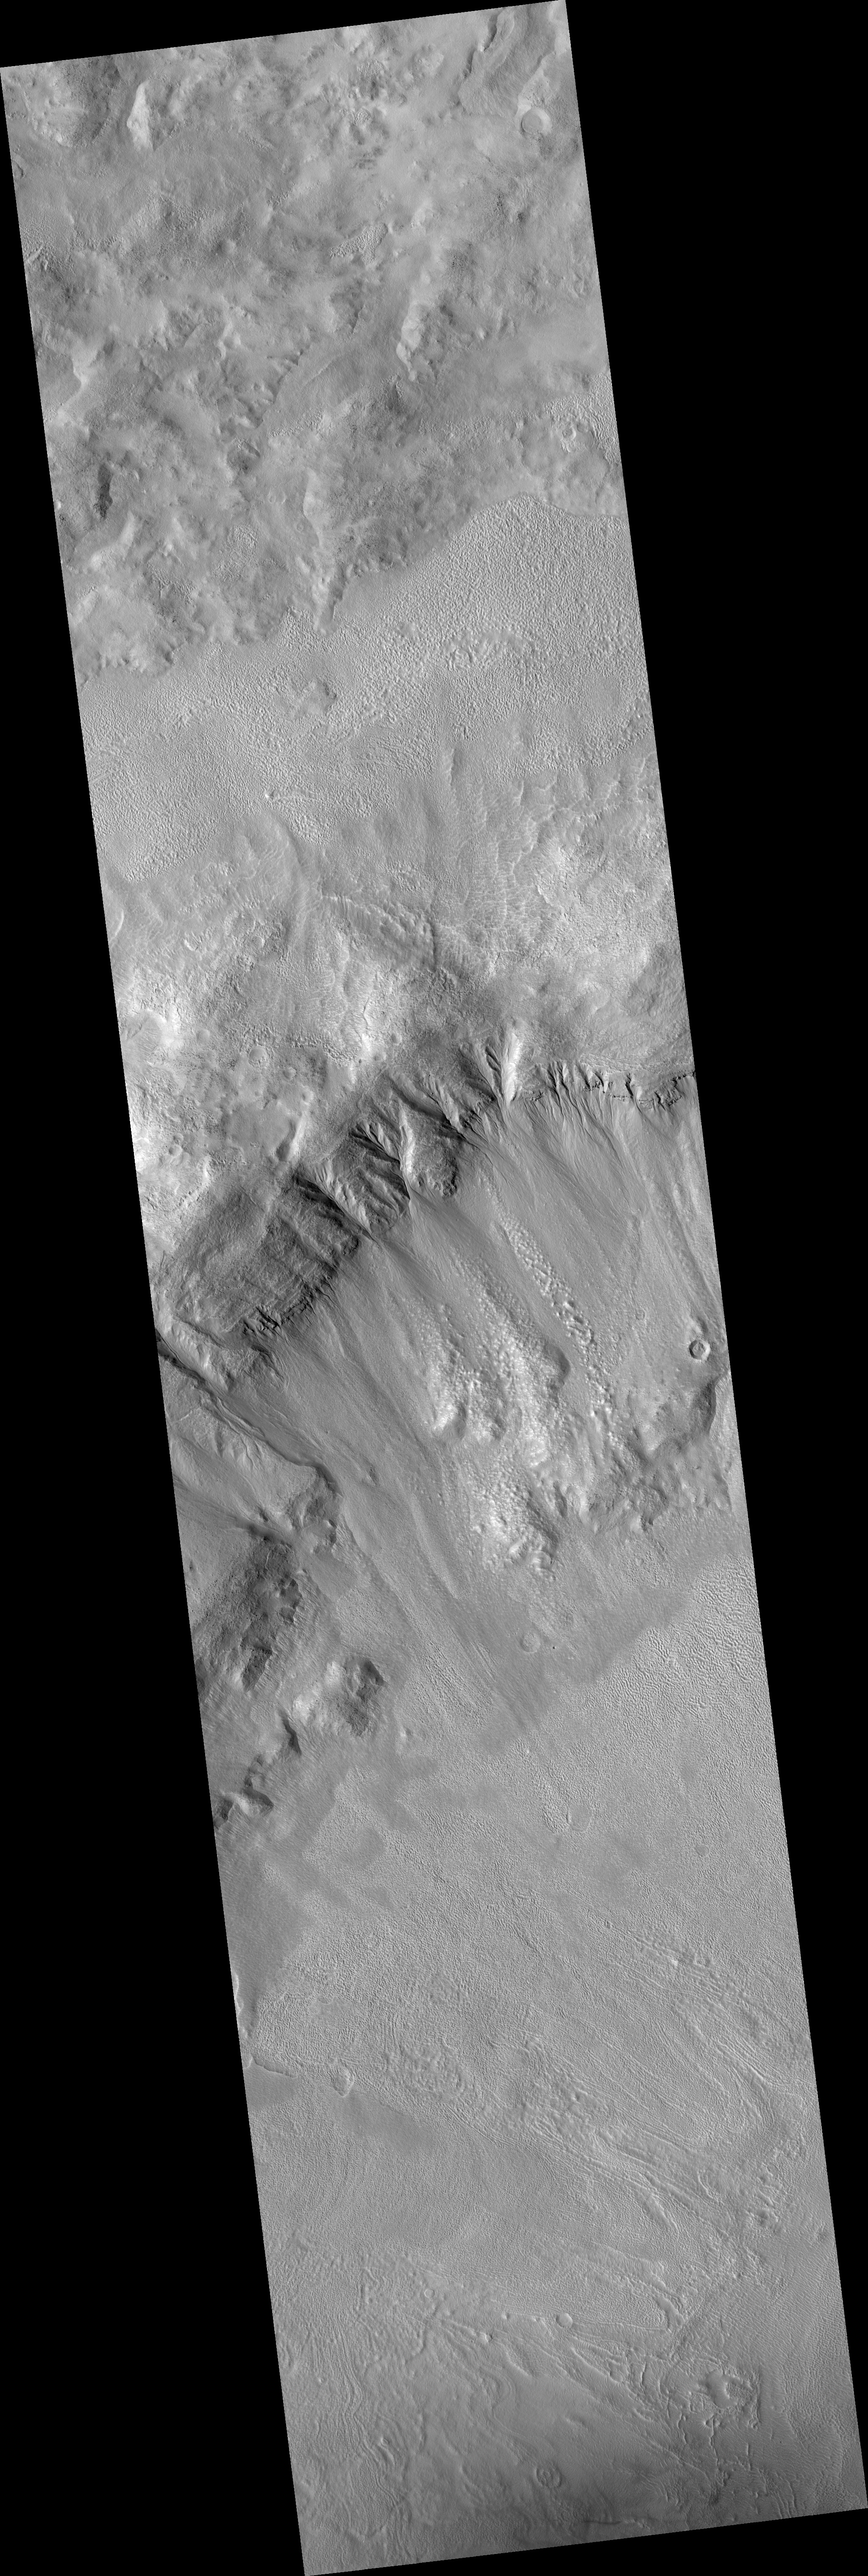

Northern Hemisphere Gullies with Layers

This HiRISE image (PSP_001528_2210) shows northern hemisphere gullies on a layered crater wall.

Many channels can be seen emanating from beneath layers suggesting that the layers are permeable and carried water to the slope face via the subsurface. It is also possible that the source of water came from the surface. The gullies that do not originate at a layer likely did at one time and have subsequently experienced headward erosion, eroding the layers upslope of their original location.

A mantled unit (smooth terrain) can be seen above the sources of and within many of the gullies in this image. The mantled unit has been proposed to be remnant snowpack that melts at its bottom to carve gullies. The mantled unit is less abundant in locations where the gullies are most deeply incised, which supports the melting snowpack theory.

Deeper incision typically involves more water and/or more flow events. If the mantled unit is the source of the liquid for the gullies, then it is expected that locations with evidence of larger or more frequent flows would be associated with regions of less mantled unit. It is unknown whether the mantled unit can insulate the surface sufficiently to allow temperatures and pressures appropriate for liquid water formation. An answer to this awaits future modeling of snowpack under Martian conditions.

Within the subimage, channels can clearly be seen to originate at a variety of layers. Also noticeable is the smooth, mantled material located between layers above these gullies.

Observation Geometry
Acquisition date: 11 November 2006
Local Mars time: 3:22 PM
Degrees latitude (centered): 40.6 °
Degrees longitude (East): 120.1 °
Range to target site: 298.8 km (186.8 miles)
Original image scale range: 29.9 cm/pixel (with 1 x 1 binning) so objects ~90 cm across are resolved
Map-projected scale: 25 cm/pixel and north is up
Map-projection: EQUIRECTANGULAR
Emission angle: 2.3 °
Phase angle: 52.3 °
Solar incidence angle: 50 °, with the Sun about 40 ° above the horizon
Solar longitude: 139.7 °, Northern Summer

NASA’s Jet Propulsion Laboratory, a division of the California Institute of Technology in Pasadena, manages the Mars Reconnaissance Orbiter for NASA’s Science Mission Directorate, Washington. Lockheed Martin Space Systems, Denver, is the prime contractor for the project and built the spacecraft. The High Resolution Imaging Science Experiment is operated by the University of Arizona, Tucson, and the instrument was built by Ball Aerospace and Technology Corp., Boulder, Colo.

Credit: NASA/JPL/University of Arizona